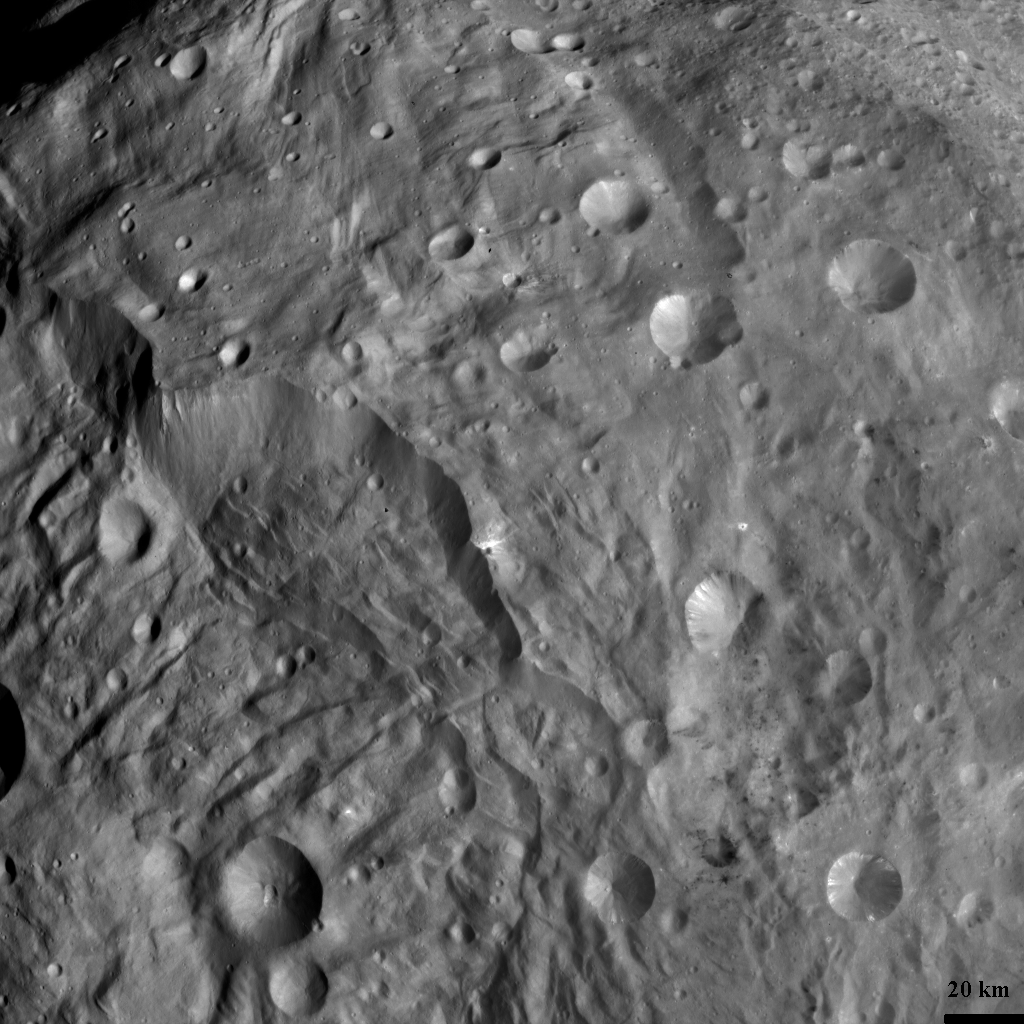

Complex Structures in Vesta’s South Polar Region

NASA’s Dawn spacecraft obtained this image of Vesta’s south polar region with its framing camera on August 12, 2011. The image was taken through the framing camera’s clear filter. The image has a resolution of about 260 meters per pixel.

The Dawn mission to Vesta and Ceres is managed by the Jet Propulsion Laboratory, Pasadena, Calif., for NASA’s Science Mission Directorate, Washington, D.C. It is a project of the Discovery Program managed by NASA’s Marshall Space Flight Center, Huntsville, Ala. UCLA, is responsible for overall Dawn mission science. Orbital Sciences Corporation of Dulles, Va., designed and built the Dawn spacecraft.

The framing cameras were developed and built under the leadership of the Max Planck Institute for Solar System Research, Katlenburg-Lindau, Germany, with significant contributions by the German Aerospace Center (DLR) Institute of Planetary Research, Berlin, and in coordination with the Institute of Computer and Communication Network Engineering, Braunschweig. The framing camera project is funded by NASA, the Max Planck Society and DLR. JPL is a division of the California Institute of Technology, in Pasadena.

Credit: NASA/JPL-Caltech/UCLA/MPS/DLR/IDA